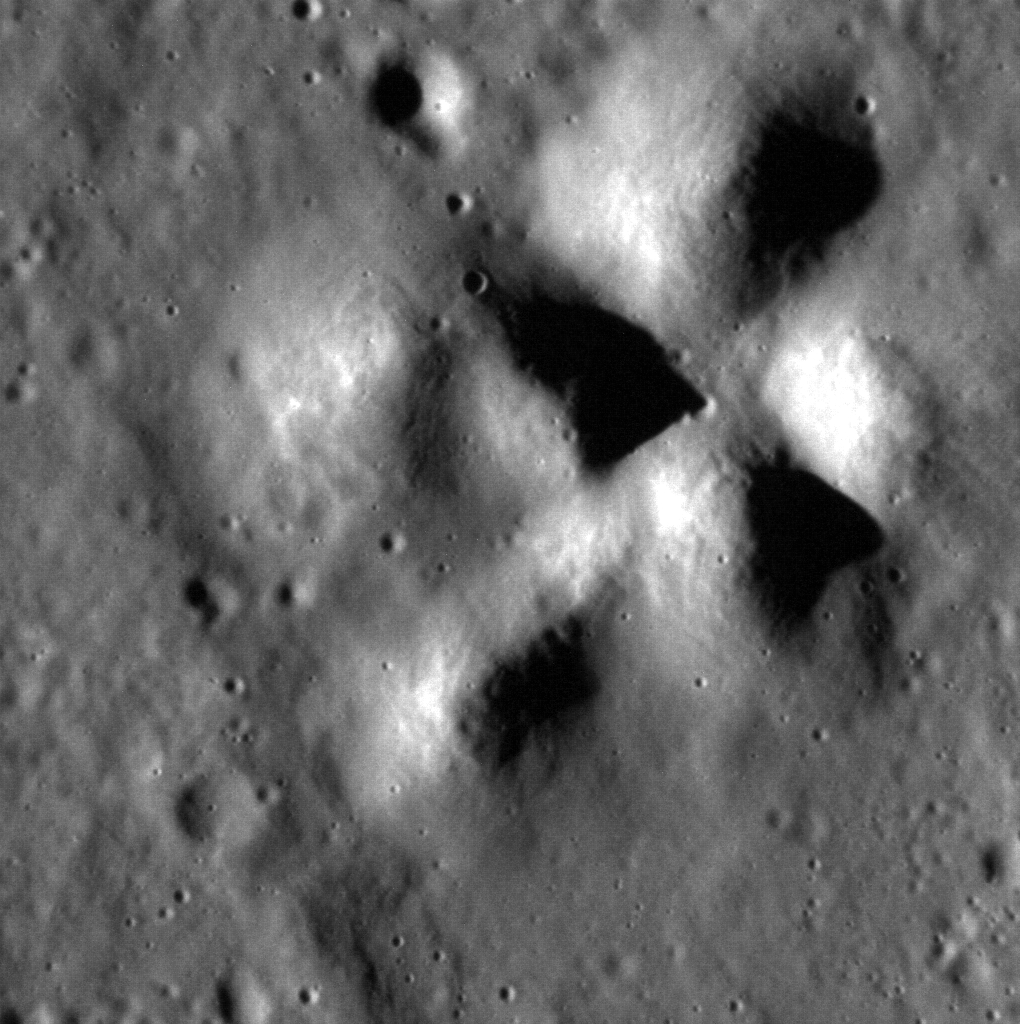

Just the Peaks

The central peaks of an unnamed 38-km crater fill this scene. The sun is coming from the left side of the frame, so that the peaks cast their shadows to the right. North is to the right in this image.

This image was acquired as a high-resolution targeted observation. Targeted observations are images of a small area on Mercury’s surface at resolutions much higher than the 200-meter/pixel morphology base map. It is not possible to cover all of Mercury’s surface at this high resolution, but typically several areas of high scientific interest are imaged in this mode each week.

Date acquired: December 15, 2012
Image Mission Elapsed Time (MET): 264103036
Image ID: 3147414
Instrument: Narrow Angle Camera (NAC) of the Mercury Dual Imaging System (MDIS)
Center Latitude: 76.84°
Center Longitude: 139.9° E
Resolution: 12 meters/pixel
Scale: This scene is 13 km (8 mi.) across
Incidence Angle: 77.0°
Emission Angle: 12.6°
Phase Angle: 71.2°

The MESSENGER spacecraft is the first ever to orbit the planet Mercury, and the spacecraft’s seven scientific instruments and radio science investigation are unraveling the history and evolution of the Solar System’s innermost planet. Visit the Why Mercury? section of this website to learn more about the key science questions that the MESSENGER mission is addressing. During the one-year primary mission, MDIS acquired 88,746 images and extensive other data sets. MESSENGER is now in a year-long extended mission, during which plans call for the acquisition of more than 80,000 additional images to support MESSENGER’s science goals.

For information regarding the use of images, see the MESSENGER image use policy.

Credit: NASA/Johns Hopkins University Applied Physics Laboratory/Carnegie Institution of Washington